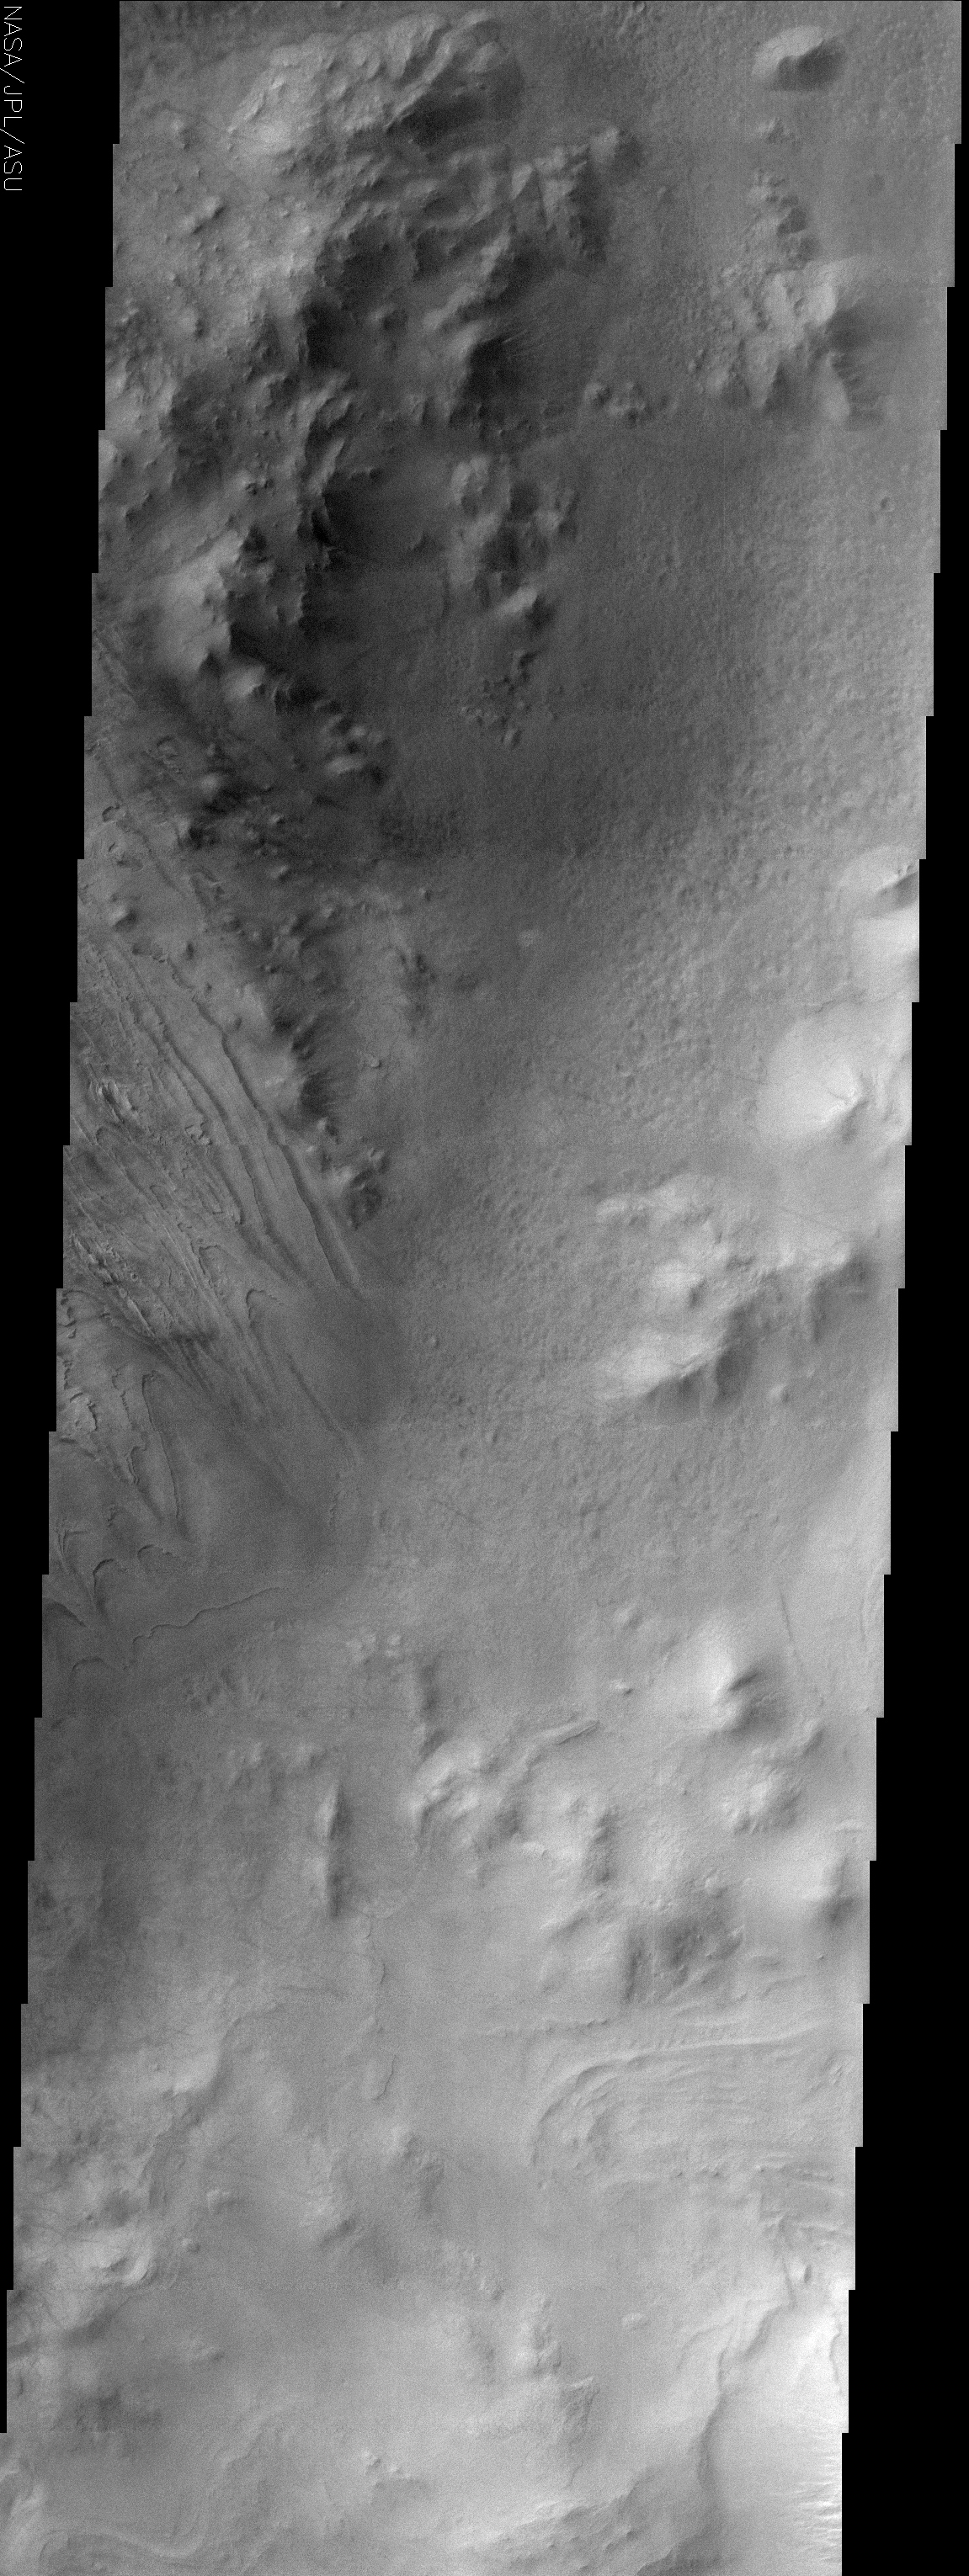

Galle Crater

(Released 19 June 2002)

The Science
This image is of part of Galle Crater, located at 51.9S, 29.5W. This image was taken far enough south and late enough into the southern hemisphere fall to catch observe water ice clouds partially obscuring the surface. The most striking aspect of the surface is the dissected layered unit to the left in the image. Other areas also appear to have layering, but they are either more obscured by clouds or are less well defined on the surface. The layers appear to be mostly flat lying and layer boundaries appear as topographic lines would on a map, but there are a few areas where it appears that these layers have been deformed to some level. Other areas of the image contain rugged, mountainous terrain as well as a separate pitted terrain where the surface appears to be a separate unit from the mountains and the layered terrain.

The Story
Galle Crater is officially named after a German astronomer who, in 1846, was the first to observe the planet Neptune. It is better known, however, as the “Happy Face Crater.” The image above focuses on too small an area of the crater to see its beguiling grin, but you can catch the rocky line of a “half-smile” in the context image to the right (to the left of the red box).

While water ice clouds make some of the surface harder to see, nothing detracts from the fabulous layering at the center left-hand edge of the image. If you click on the above image, the scalloped layers almost look as if a giant knife has swirled through a landscape of cake frosting.

These layers, the rugged, mountains near them, and pits on the surface (upper to middle section of the image on the right-hand side) all create varying textures on the crater floor. With such different features in the same place, geologists have a lot to study to figure out what has happened in the crater since it formed.

Credit: NASA/JPL/Arizona State University